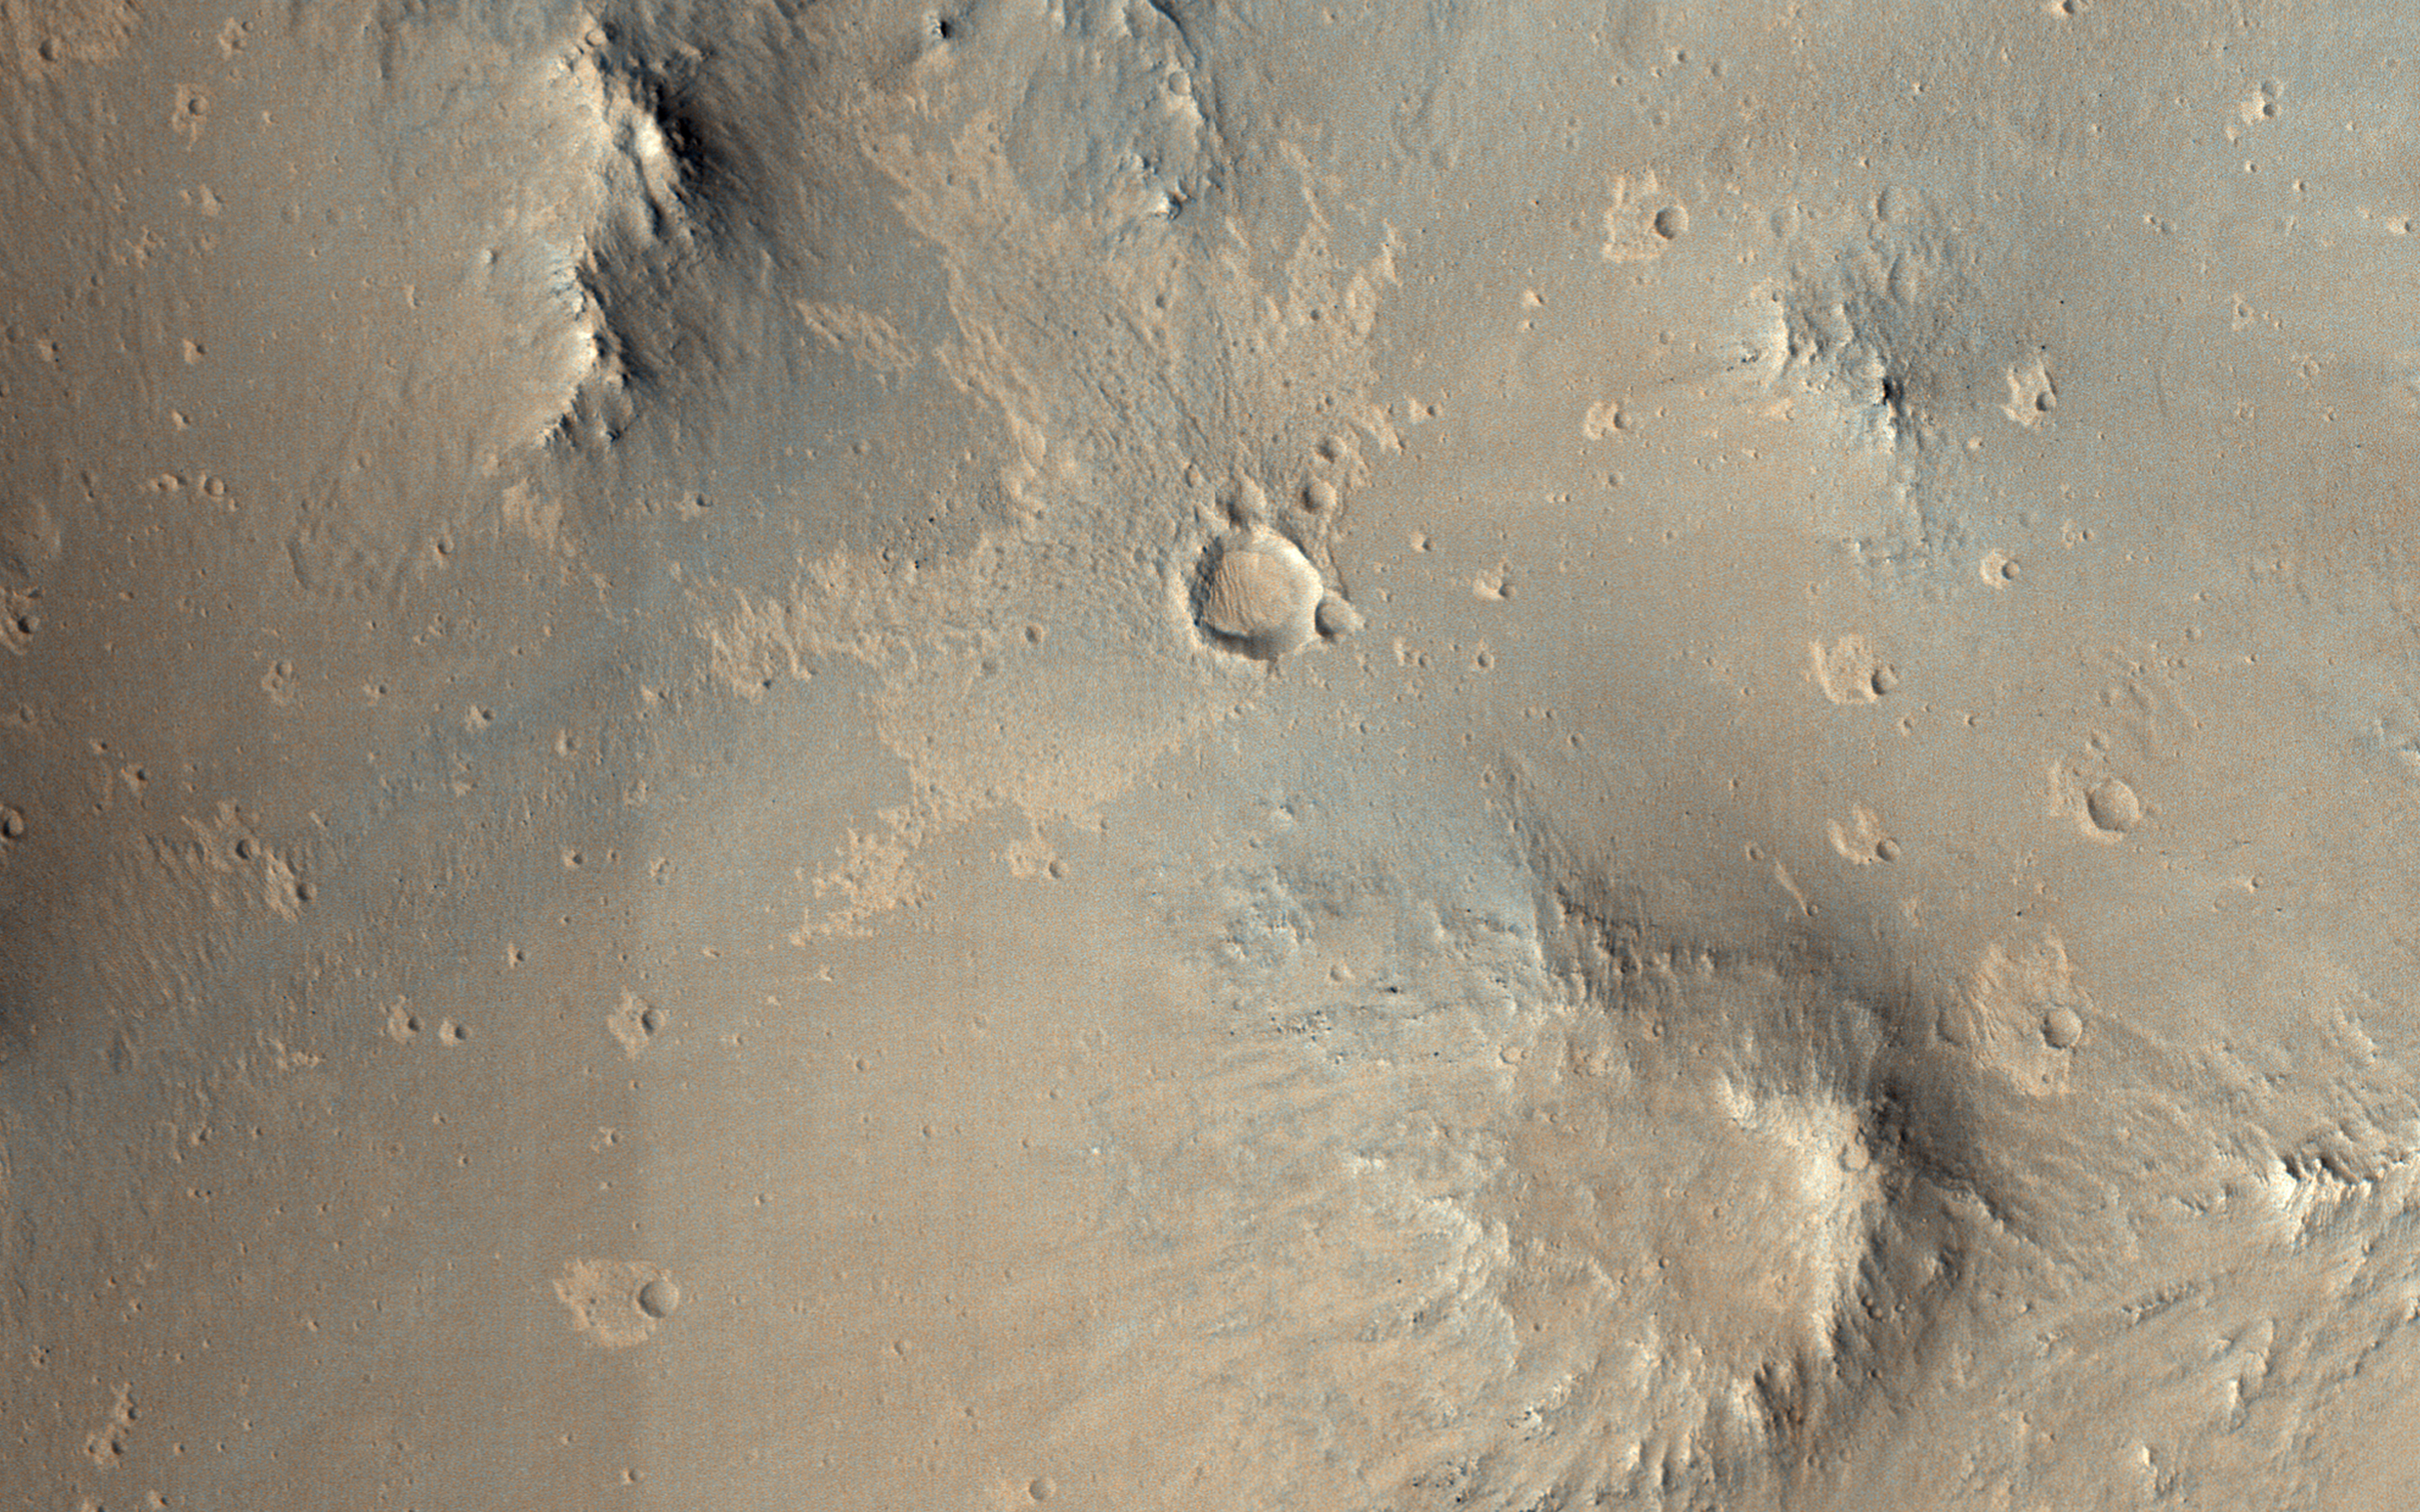

Escape from Mars

This image from NASA’s Mars Reconnaissance Orbiter shows one of millions of small (10s of meters in diameter) craters and their ejecta material that dot the Elysium Planitia region of Mars. The small craters were likely formed when high-speed blocks of rock were thrown out by a much larger impact (about 10-kilometers in diameter) and fell back to the ground.

Some of these blocks may actually escape Mars, which is how we get samples in the form of meteorites that fall to Earth. Other ejected blocks have insufficient velocity, or the wrong trajectory, to escape the Red Planet. As such, when one of these high-speed blocks impacts the surface, it makes what is called a “secondary” crater. These secondaries can form dense “chains” or “rays,” which are radial to the crater that formed them.

Tycho Crater is an excellent example of a “rayed crater” that shows rays that span the entire near-side of the Moon.

The map is projected here at a scale of 50 centimeters (19.7 inches) per pixel. [The original image scale is 55.8 centimeters (21.9 inches) per pixel (with 2 x 2 binning); objects on the order of 168 centimeters (66.1 inches) across are resolved.] North is up.

The University of Arizona, Tucson, operates HiRISE, which was built by Ball Aerospace & Technologies Corp., Boulder, Colo. NASA’s Jet Propulsion Laboratory, a division of Caltech in Pasadena, California, manages the Mars Reconnaissance Orbiter Project for NASA’s Science Mission Directorate, Washington.

Credit: NASA/JPL-Caltech/Univ. of Arizona